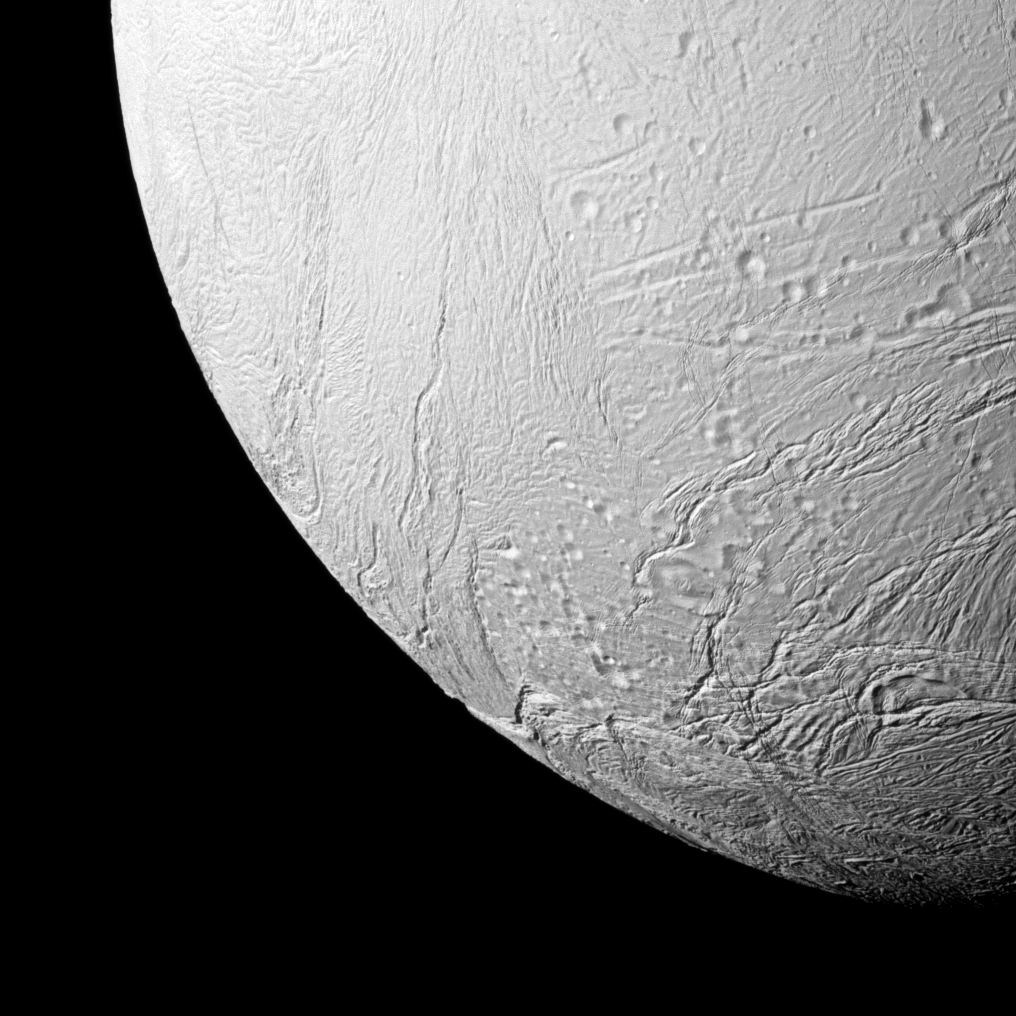

The New South

The Cassini spacecraft takes a close view of some of the southern terrain of Saturn’s moon Enceladus, where newly created terrain is on display.

See PIA11685 for a mosaic of this geologically active moon’s leading hemisphere that shows the more recently created terrain of the south polar region meeting older, crater-filled terrain farther north. The area shown here is between the leading hemisphere and Saturn-facing side of Enceladus (313 miles, or 504 kilometers across). This view is centered on terrain at 35 degrees south latitude, 45 degrees west longitude. North is up.

The image was taken in visible light with the Cassini spacecraft narrow-angle camera on Sept. 13, 2011. The view was acquired at a distance of approximately 26,000 miles (42,000 kilometers) from Enceladus and at a Sun-Enceladus-spacecraft, or phase, angle of 52 degrees. Image scale is 830 feet (253 meters) per pixel.

The Cassini-Huygens mission is a cooperative project of NASA, the European Space Agency and the Italian Space Agency. The Jet Propulsion Laboratory, a division of the California Institute of Technology in Pasadena, manages the mission for NASA’s Science Mission Directorate, Washington, D.C. The Cassini orbiter and its two onboard cameras were designed, developed and assembled at JPL. The imaging operations center is based at the Space Science Institute in Boulder, Colo.

Credit: NASA/JPL-Caltech/Space Science Institute